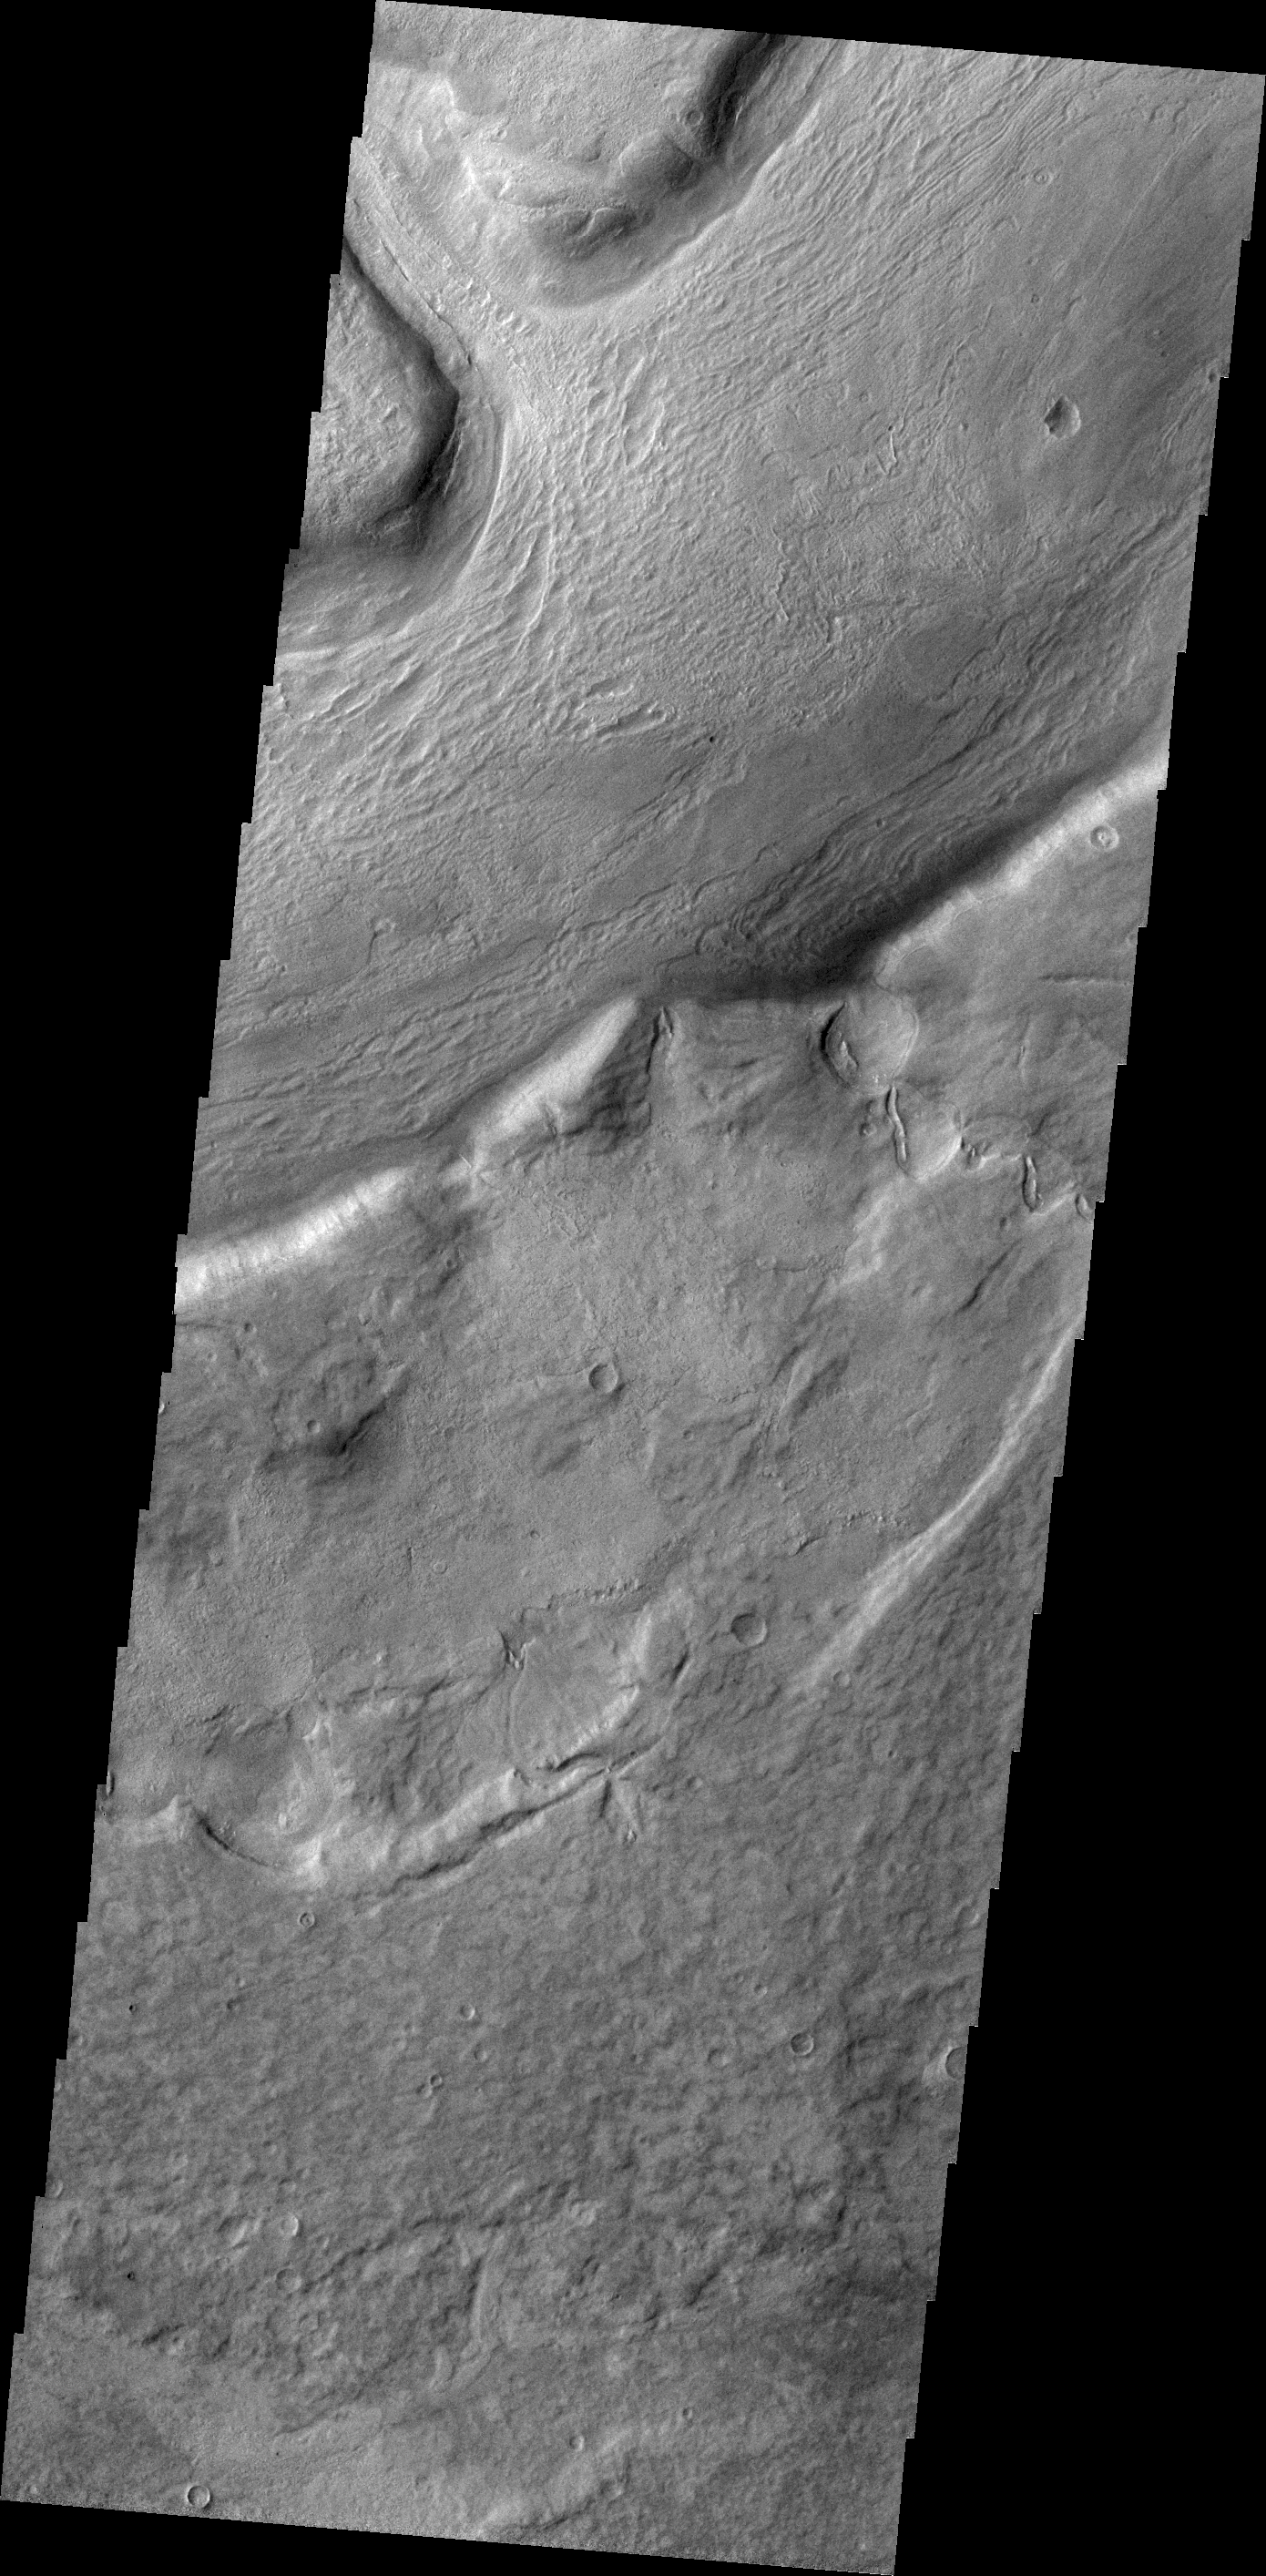

Reull Vallis

Several large channels empty into eastern Hellas Basin. These southern channels are filled with material today. Whether the material contains volitiles (like ice) is unknown.

Credit: NASA/JPL/ASU